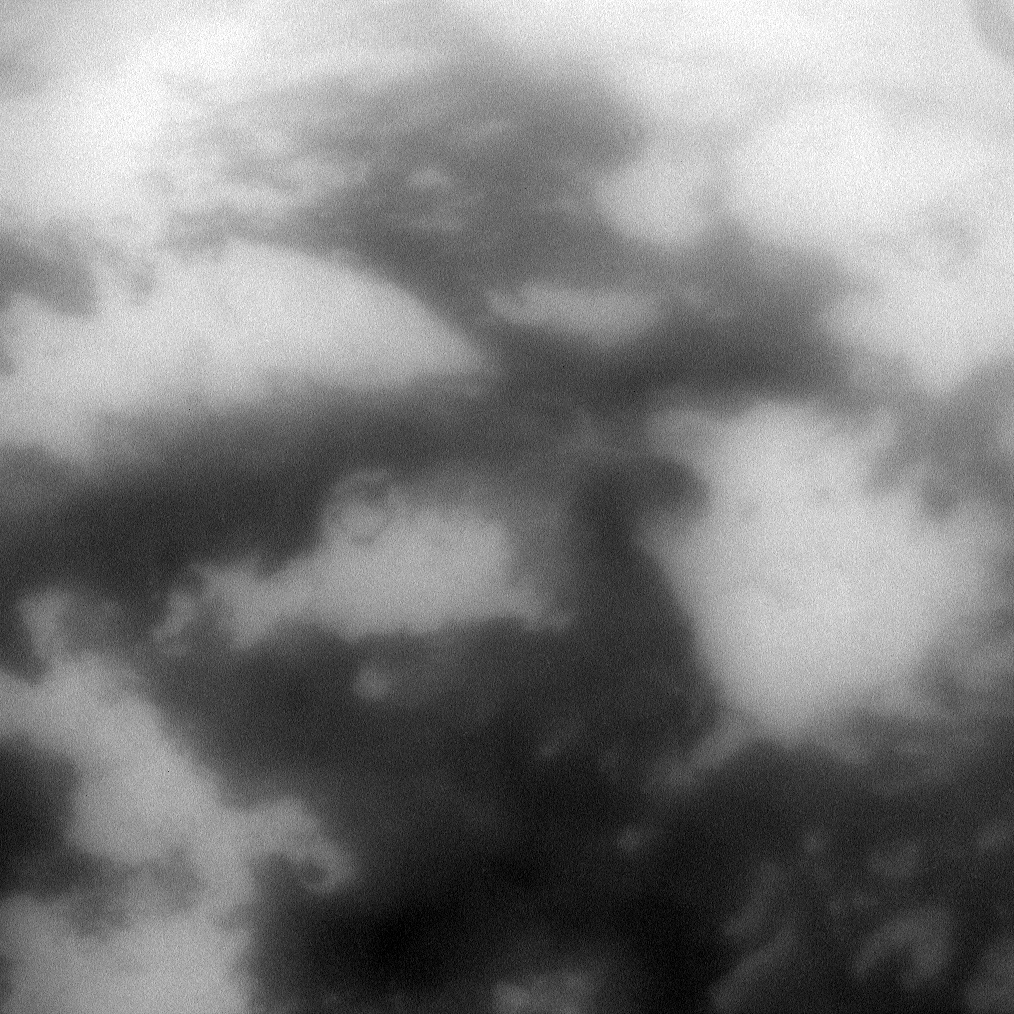

Details of Dark Senkyo

The low albedo feature known as Senkyo is visible through the haze of Titan’s atmosphere.

See PIA08231 to learn about this area that appears dark near the moon’s equator. This view looks toward Saturn-facing side of Titan (5,150 kilometers, or 3,200 miles across) and is centered on terrain at 1 degree south latitude, 345 degrees west longitude. North on Titan is up and rotated 10 degrees to the right.

The image was taken with the Cassini spacecraft narrow-angle camera on Oct. 12, 2009 using a spectral filter sensitive to wavelengths of near-infrared light centered at 938 nanometers. The view was acquired at a distance of approximately 296,000 kilometers (184,000 miles) from Titan and at a Sun-Titan-spacecraft, or phase, angle of 11 degrees. Image scale is 2 kilometers (about 1 mile) per pixel.

The Cassini-Huygens mission is a cooperative project of NASA, the European Space Agency and the Italian Space Agency. The Jet Propulsion Laboratory, a division of the California Institute of Technology in Pasadena, manages the mission for NASA’s Science Mission Directorate, Washington, D.C. The Cassini orbiter and its two onboard cameras were designed, developed and assembled at JPL. The imaging operations center is based at the Space Science Institute in Boulder, Colo.

Credit: NASA/JPL/Space Science Institute